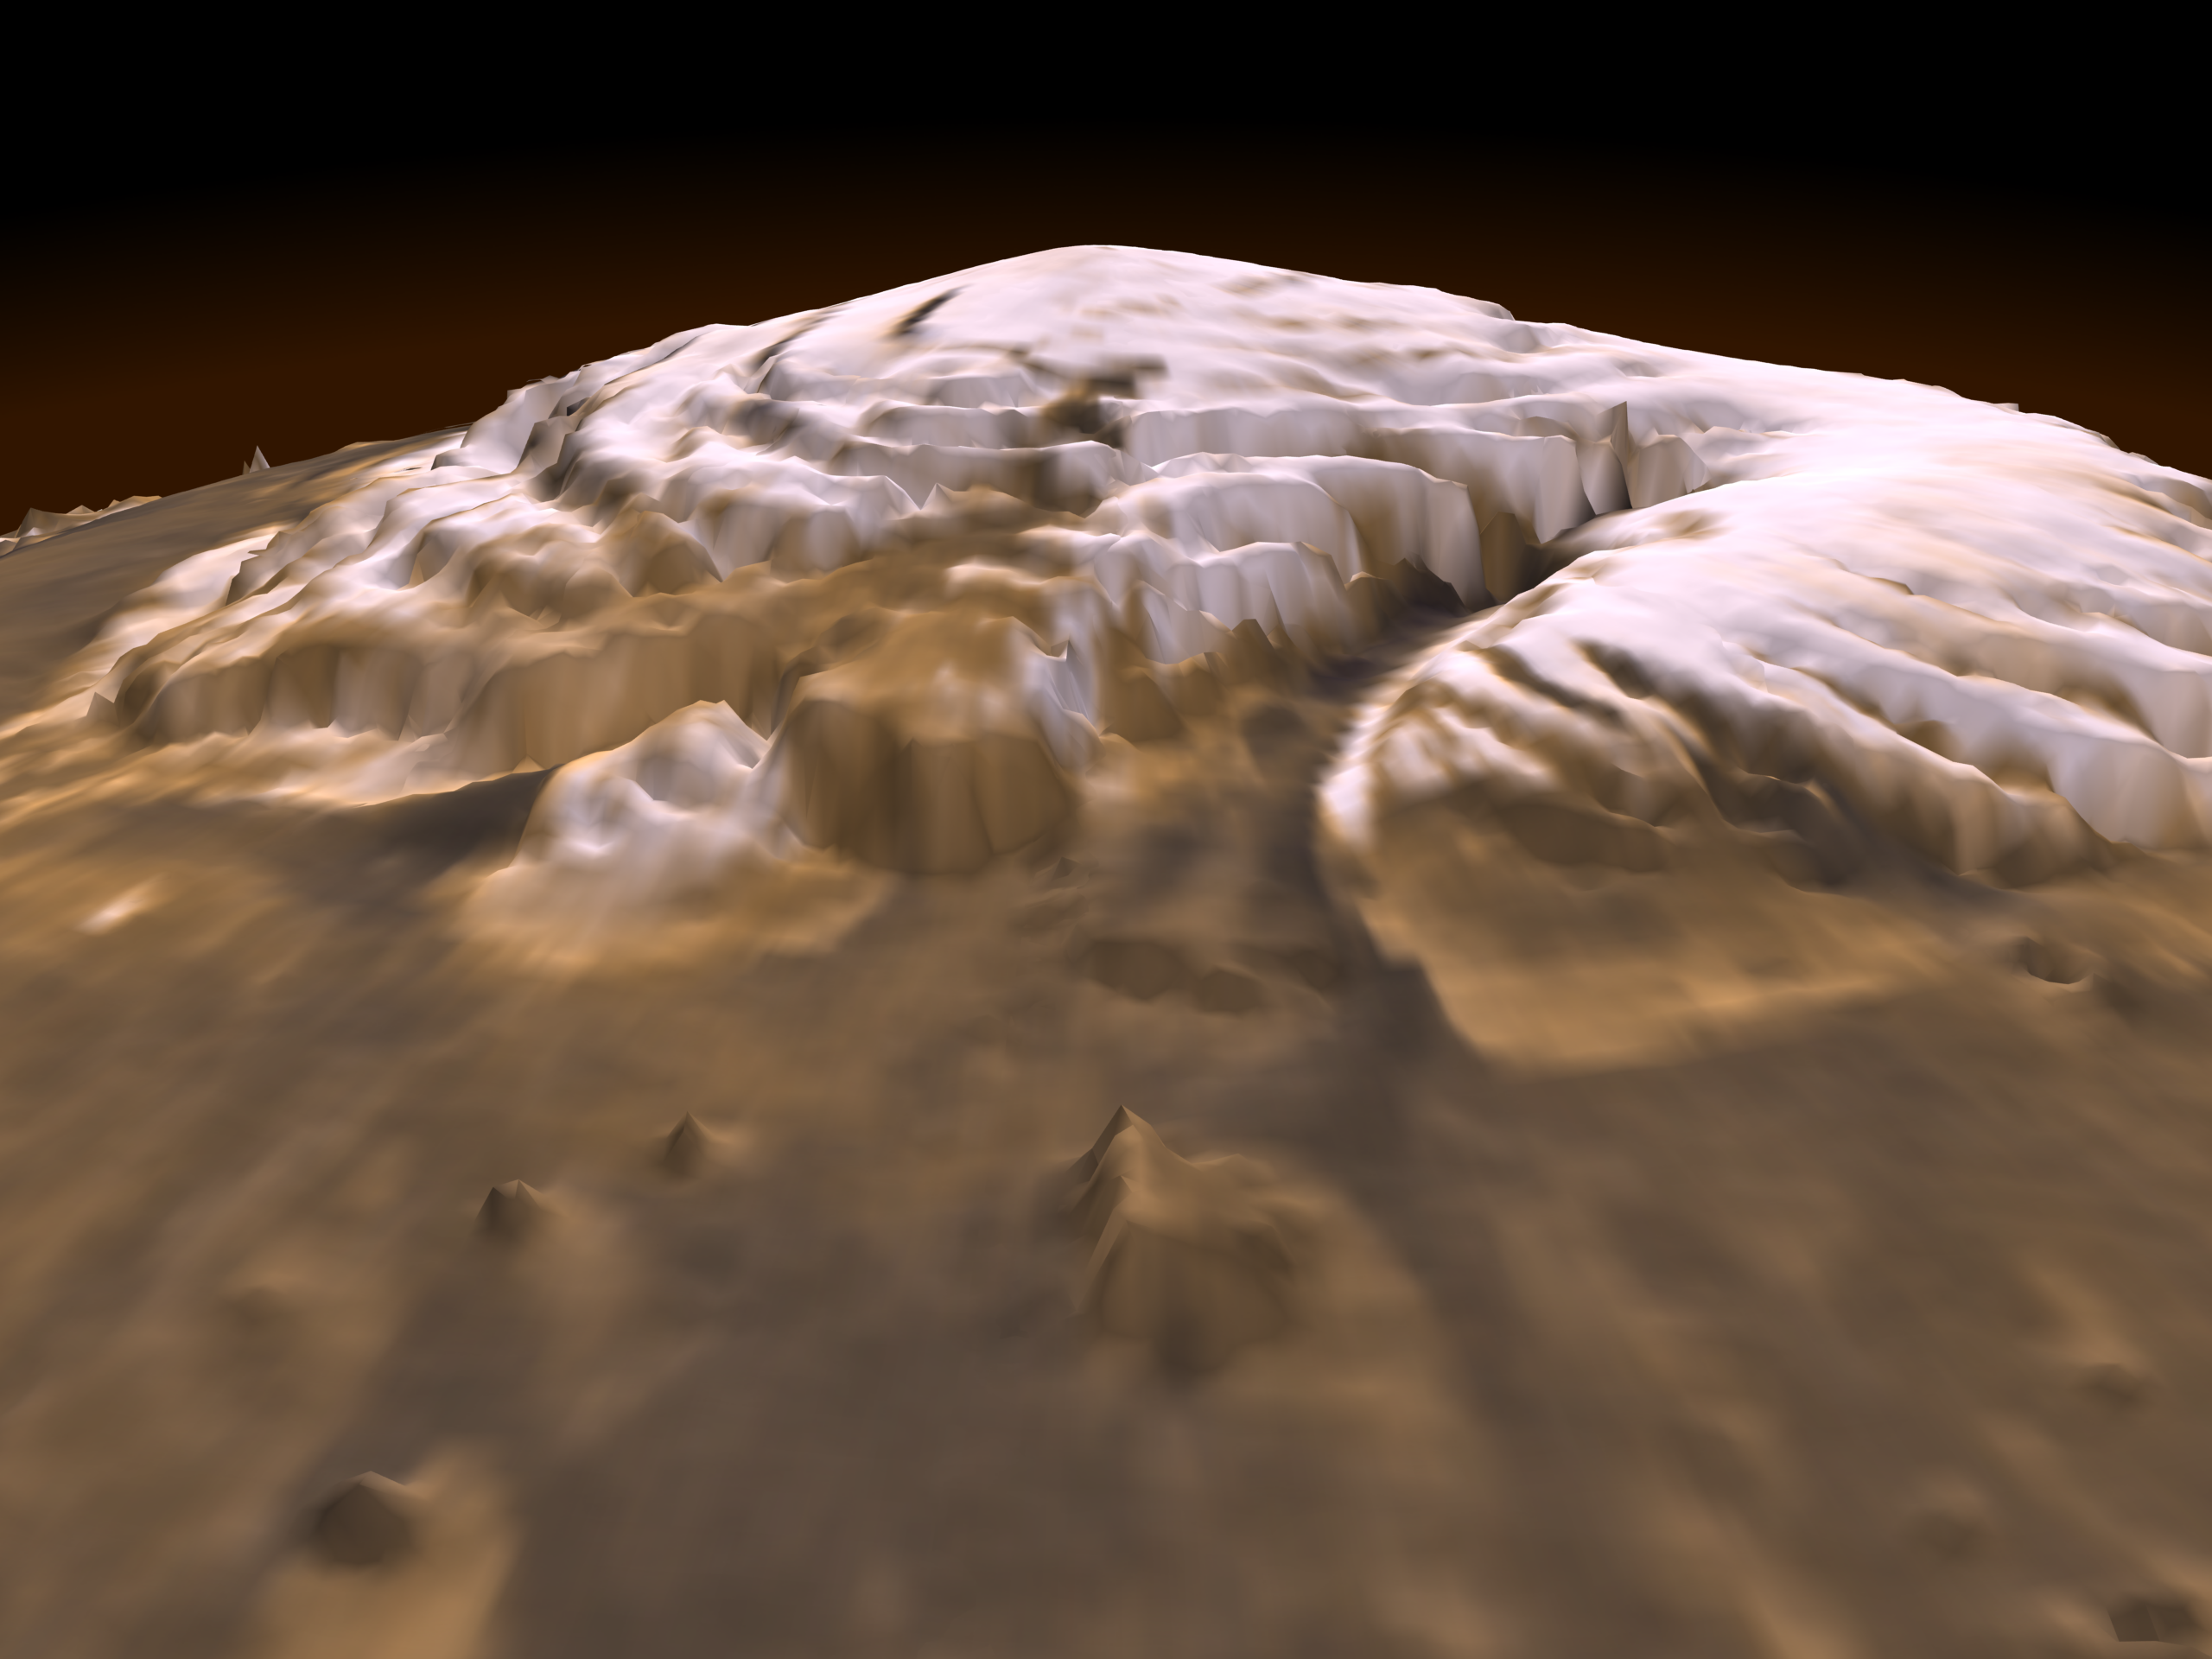

Laser Provides First 3-D View of Mars’ North Pole

This first three-dimensional picture of Mars’ north pole enables scientists to estimate the volume of its water ice cap with unprecedented precision, and to study its surface variations and the heights of clouds in the region for the first time.

Approximately 2.6 million of these laser pulse measurements were assembled into a topographic grid of the north pole with a spatial resolution of 0.6 miles (one kilometer) and a vertical accuracy of 15-90 feet (5-30 meters).

The principal investigator for MOLA is Dr. David E. Smith of Goddard. The MOLA instrument was designed and built by the Laser Remote Sensing Branch of Laboratory for Terrestrial Physics at Goddard. The Mars Global Surveyor Mission is managed by NASA’s Jet Propulsion Laboratory, Pasadena, CA, for the NASA Office of Space Science.

Credit: NASA/JPL/GSFC